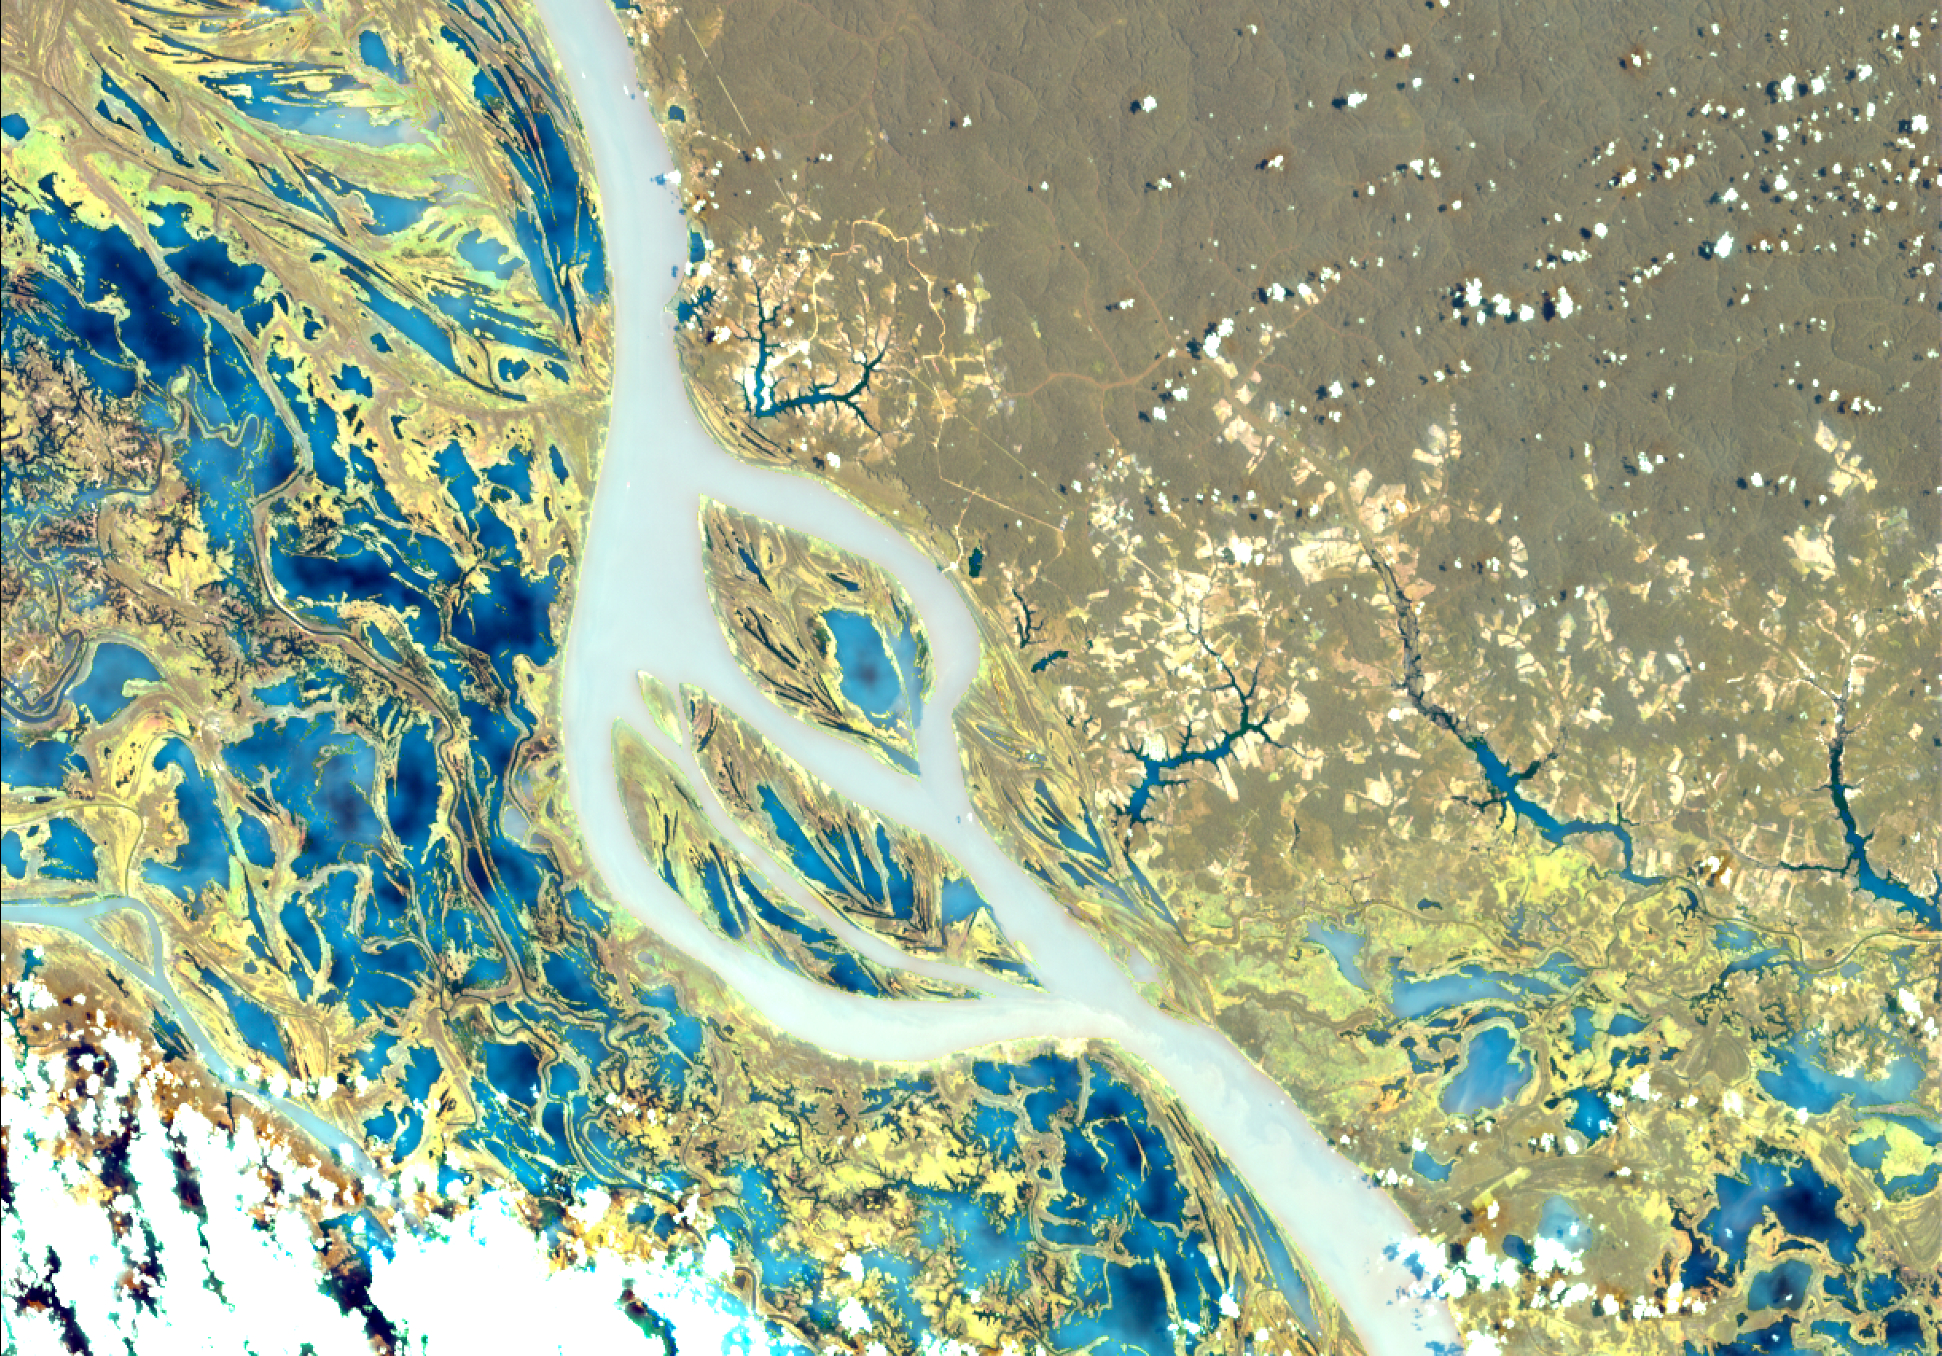

NASA’s EMIT Scans the Amazon River in Northern Brazil

NASA’s Earth Surface Mineral Dust Source Investigation (EMIT) collected this hyperspectral image of the Amazon River in the northern Brazilian state of Pará on June 30, 2024. The tan and yellow colors represent vegetated land, while the blue and turquoise hues signify water. Clouds are white. This image is part of a new dataset providing new information on global ecosystem biodiversity.

EMIT, installed on the International Space Station in 2022, was originally tasked with mapping minerals over Earth’s desert regions to help determine the cooling and heating effects that dust can have on regional and global climate. Since early 2024 the instrument has been on an extended mission in which its data is being used in research on a diverse range of topics including agricultural practices, snow hydrology, wildflower blooming, phytoplankton and carbon dynamics in inland waters, ecosystem biodiversity, and functional traits of forests.

Imaging spectrometers like EMIT detect the light reflected from Earth and then separate visible and infrared light into hundreds of wavelength bands. Scientists use patterns of reflection and absorption at different wavelengths to determine the composition of whatever the instrument is observing.

EMIT is laying the groundwork for NASA’s future Surface Biology and Geology-Visible Shortwave Infrared satellite mission. SBG-VSWIR will cover Earth’s land and coasts more frequently than EMIT, with finer spatial resolution.

Credit: NASA/JPL-Caltech